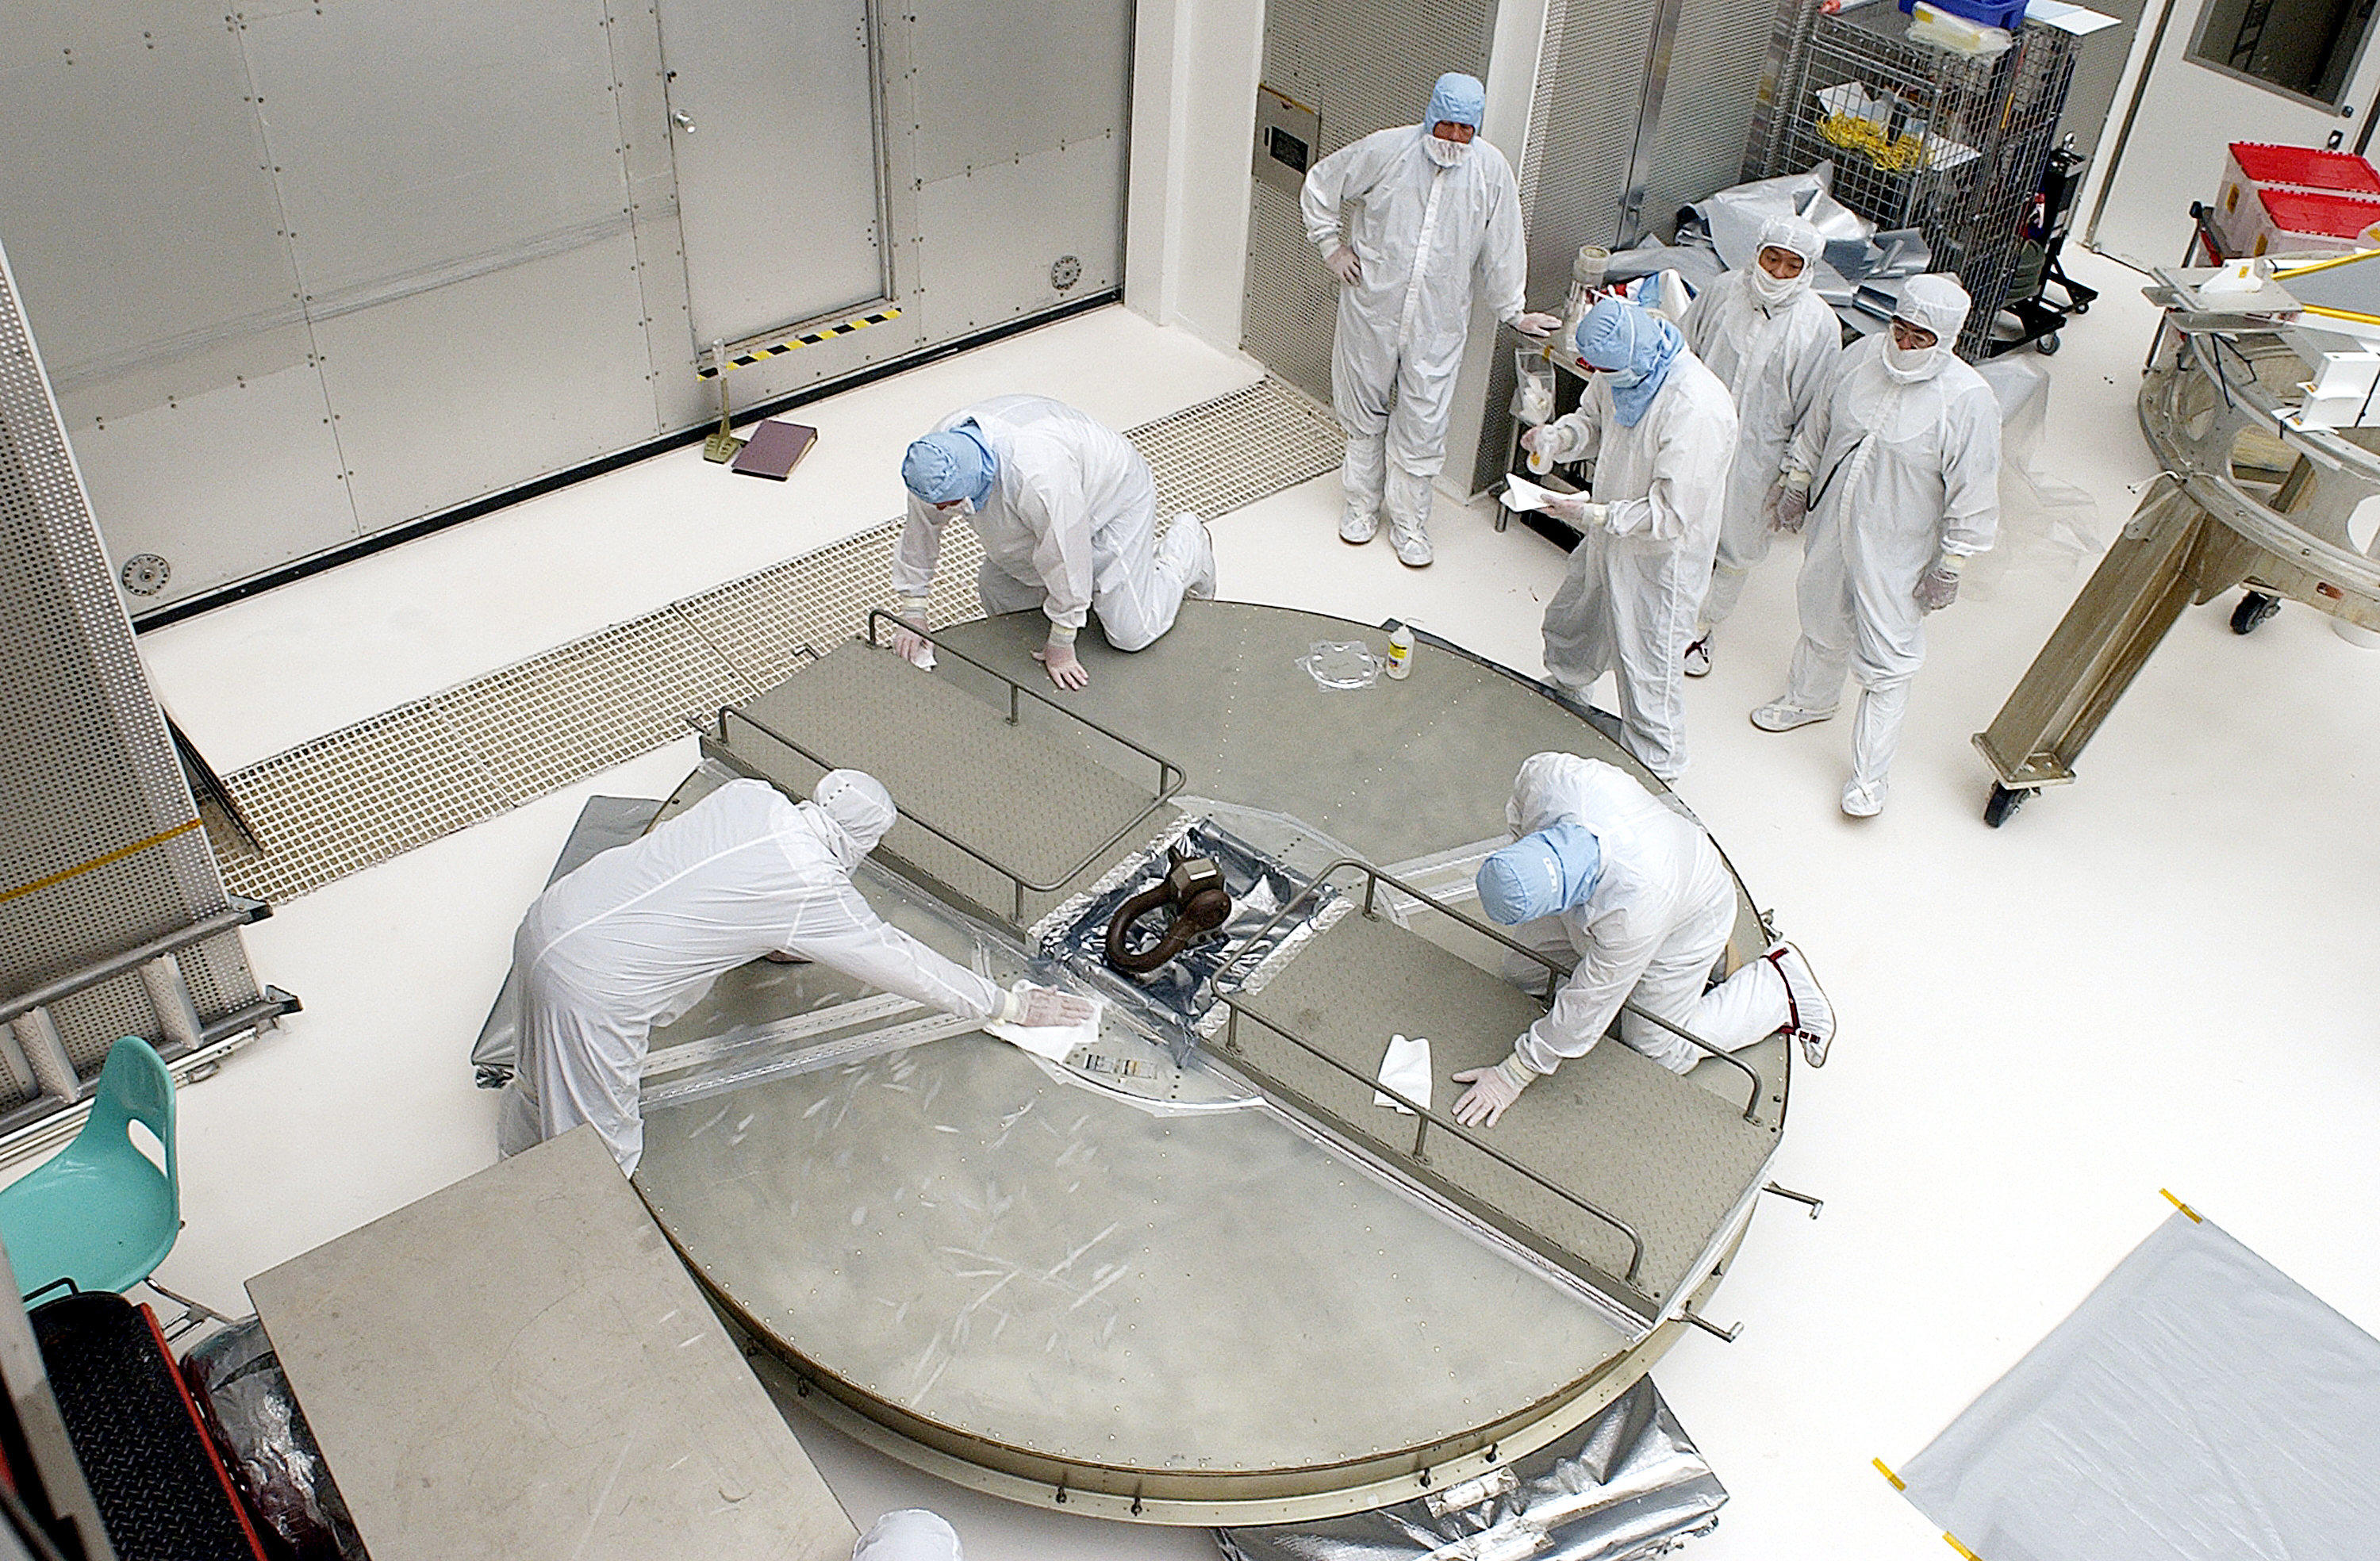

Canister

The Spitzer Space Telescope is placed in its payload canister for transfer to the launch pad before its aborted earlier launch. Spitzer was later moved back off its rocket and subsequently launched on a different vehicle on August 25, 2003.

Credit: NASA/KSC